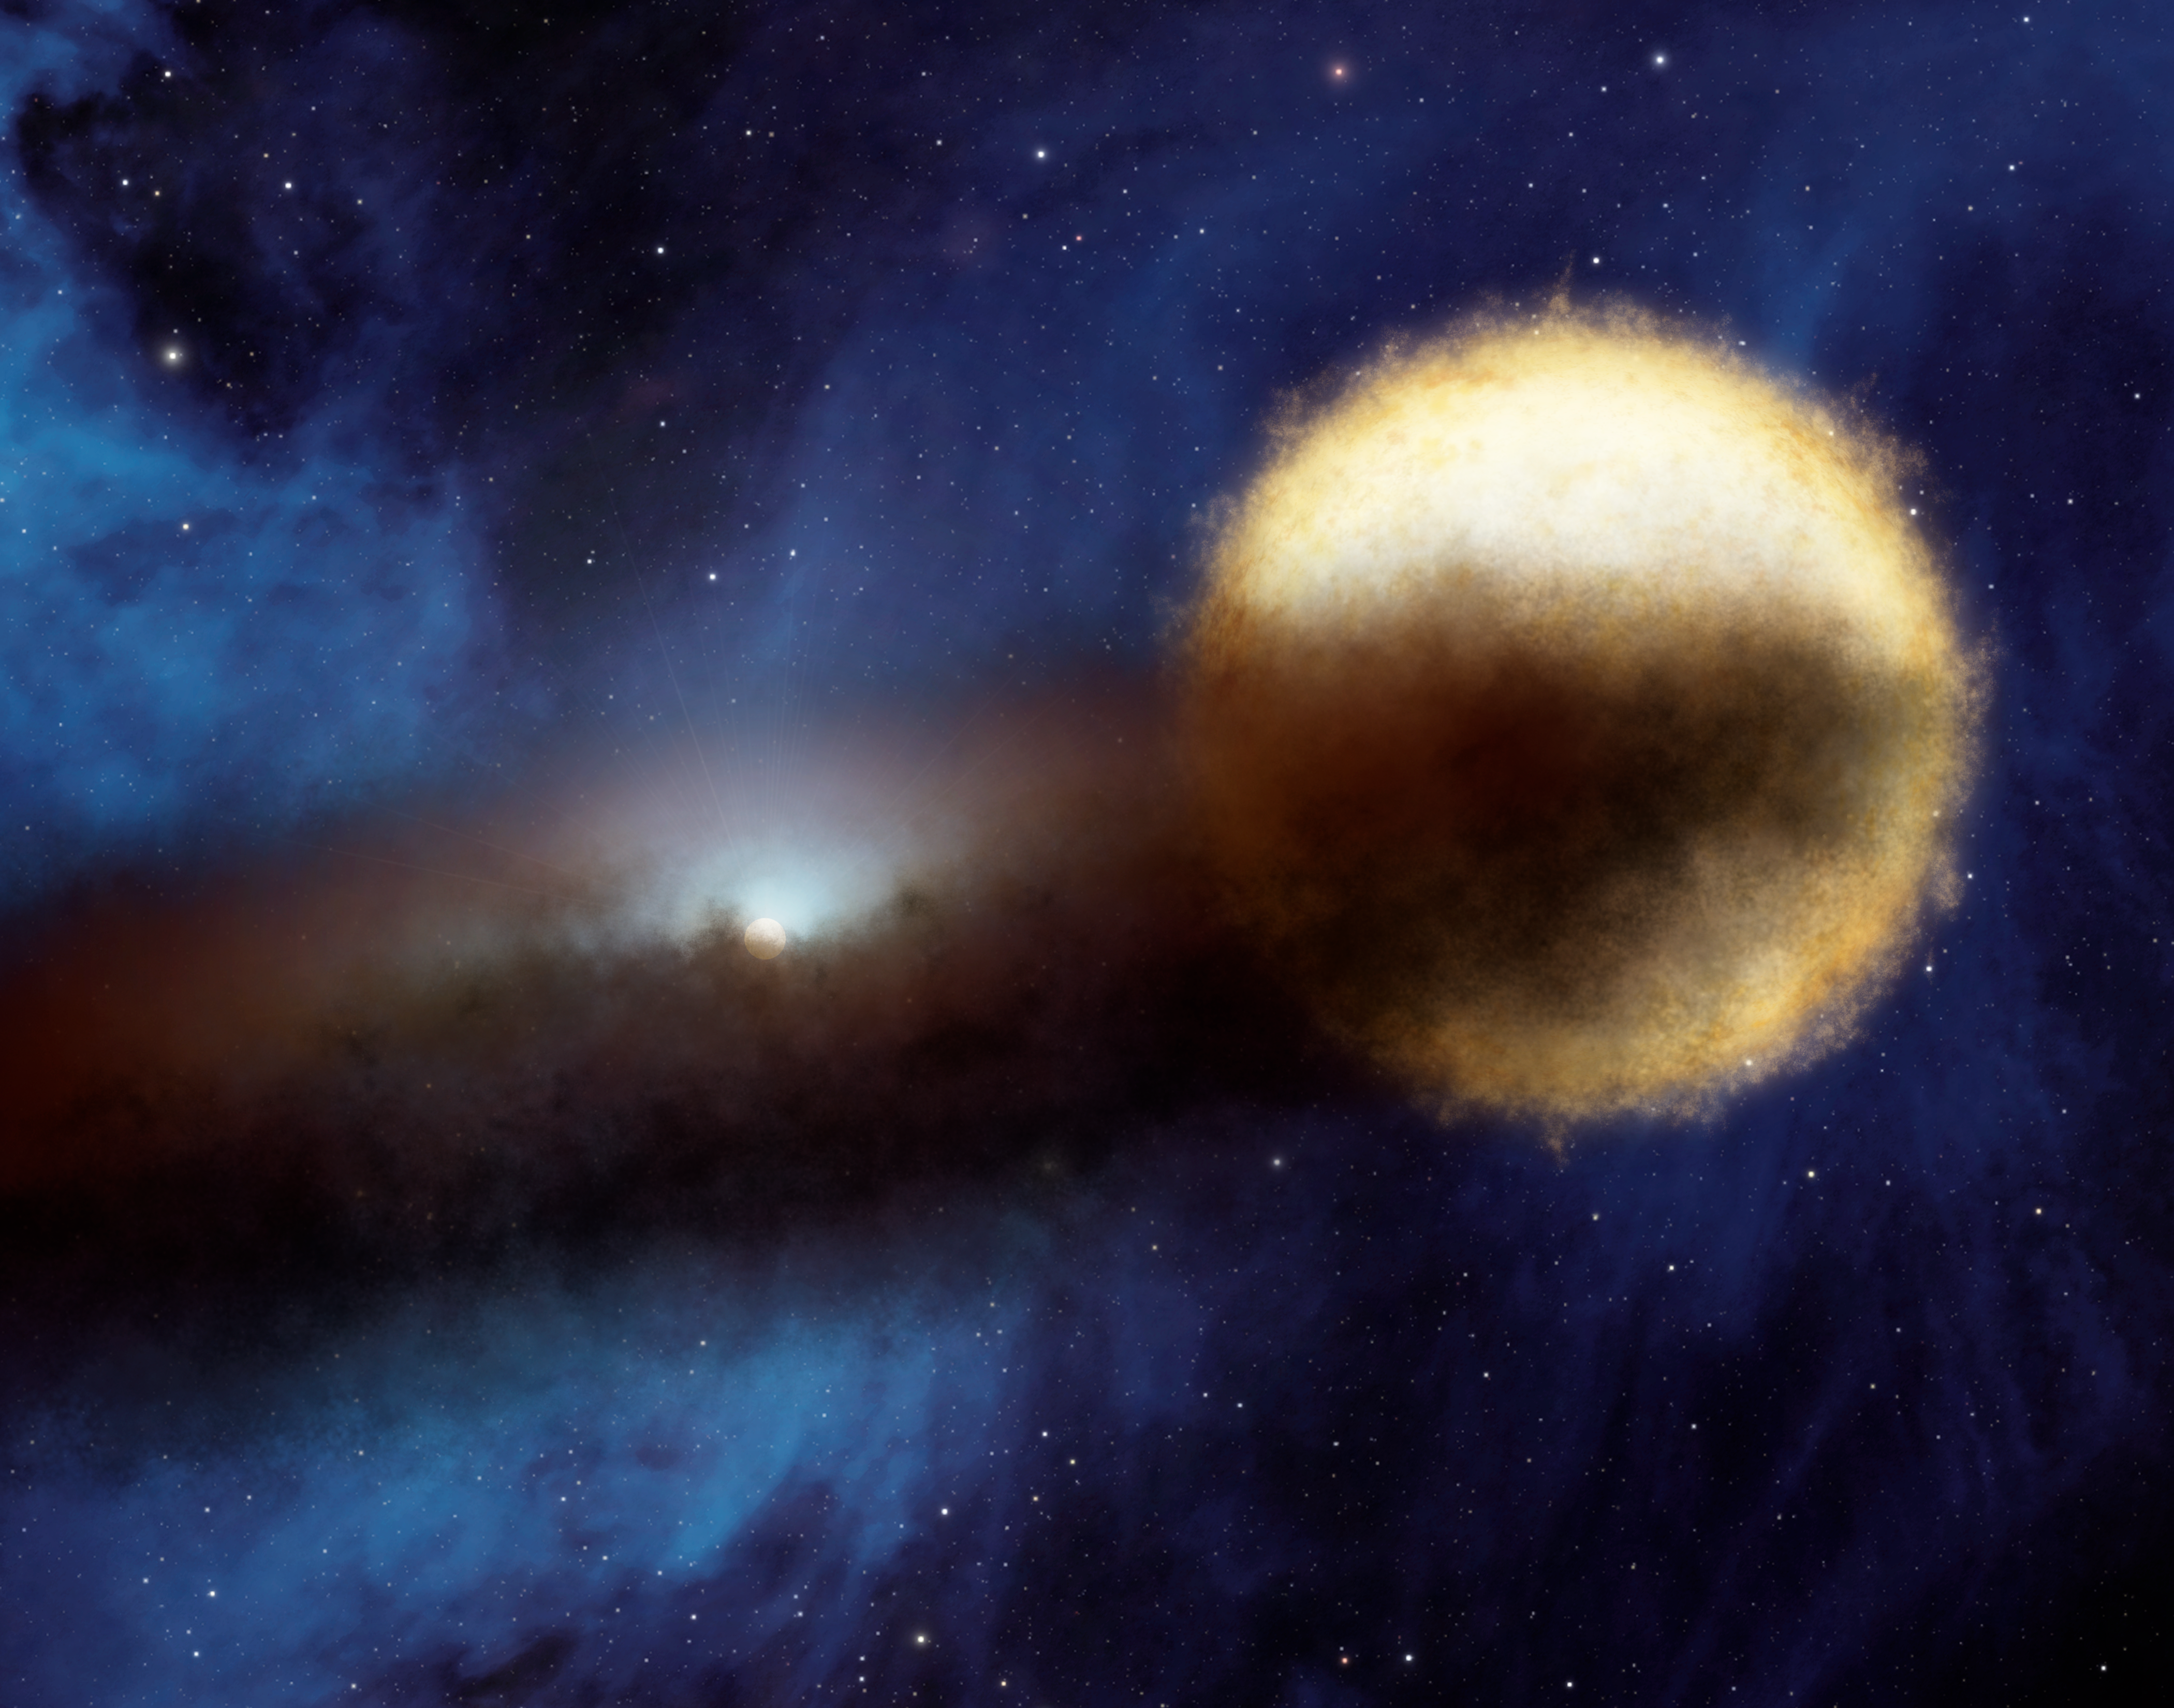

Mystery of the Fading Star

Astronomers using NASA's Spitzer Space telescope have found a likely solution to a centuries-old riddle of the night sky. Every 27 years, a bright star called Epsilon Aurigae fades over period of two years, then brightens back up again. Though amateur and professional astronomers have observed the system extensively, the nature of both the bright star and the companion object that periodically eclipses it have remained unclear. The companion is known to be surrounded by a dusty disk, as illustrated in this artist's concept.

Data from Spitzer turned out to be the missing puzzle piece. Spitzer's infrared vision revealed the size of the dusty disk that swirls around the companion object. When astronomers plugged this size information into a model of the system, they were able to rule out the theory that the main bright star is a supergiant. Instead, it is a bright star with a lot less mass. The new model also holds that the companion object is a so-called "B star" circled by a dusty disk.

Credit: NASA/JPL-Caltech/R. Hurt (SSC/Caltech)